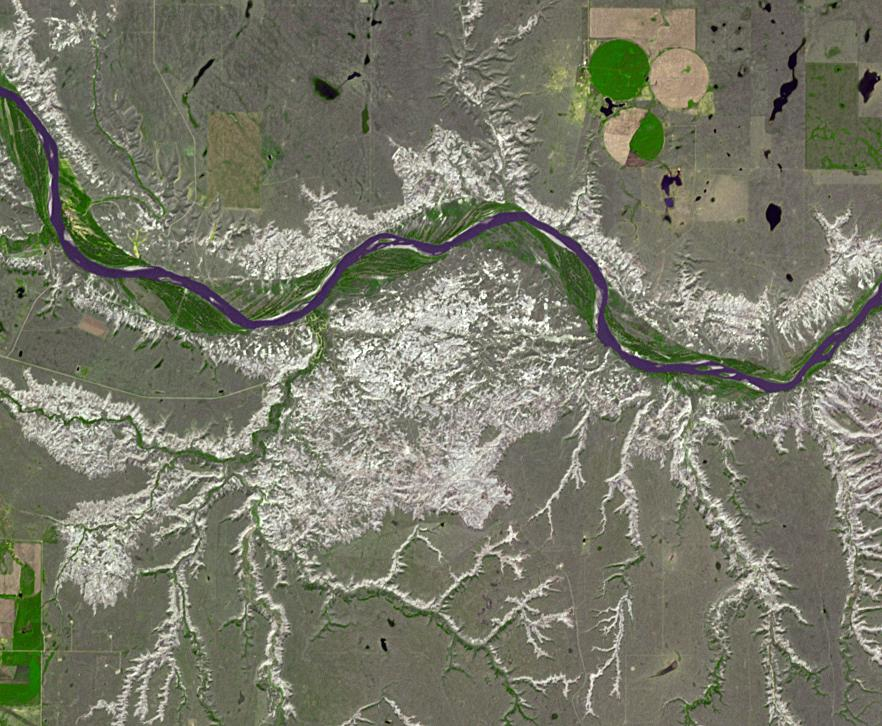

Dinosaur Provincial Park, Canada

Dinosaur Provincial Park is a UNESCO World Heritage Site east of Calgary, Alberta, Canada. Located in the Red River Valley, it is noted for its badland topography and rich abundance of dinosaur fossils. Found in Late Cretaceous rocks, over 60 dinosaur species have been discovered. The image was acquired June 6, 2018, covers an area of 10.9 by 13.2 km, and is located at 50.6 degrees north, 111.5 degrees west.

With its 14 spectral bands from the visible to the thermal infrared wavelength region and its high spatial resolution of about 50 to 300 feet (15 to 90 meters), ASTER images Earth to map and monitor the changing surface of our planet. ASTER is one of five Earth-observing instruments launched Dec. 18, 1999, on Terra. The instrument was built by Japan’s Ministry of Economy, Trade and Industry. A joint U.S./Japan science team is responsible for validation and calibration of the instrument and data products.

The broad spectral coverage and high spectral resolution of ASTER provides scientists in numerous disciplines with critical information for surface mapping and monitoring of dynamic conditions and temporal change. Example applications are monitoring glacial advances and retreats; monitoring potentially active volcanoes; identifying crop stress; determining cloud morphology and physical properties; wetlands evaluation; thermal pollution monitoring; coral reef degradation; surface temperature mapping of soils and geology; and measuring surface heat balance.

The U.S. science team is located at NASA’s Jet Propulsion Laboratory in Pasadena, Calif. The Terra mission is part of NASA’s Science Mission Directorate, Washington.

Credit: NASA/METI/AIST/Japan Space Systems, and U.S./Japan ASTER Science Team